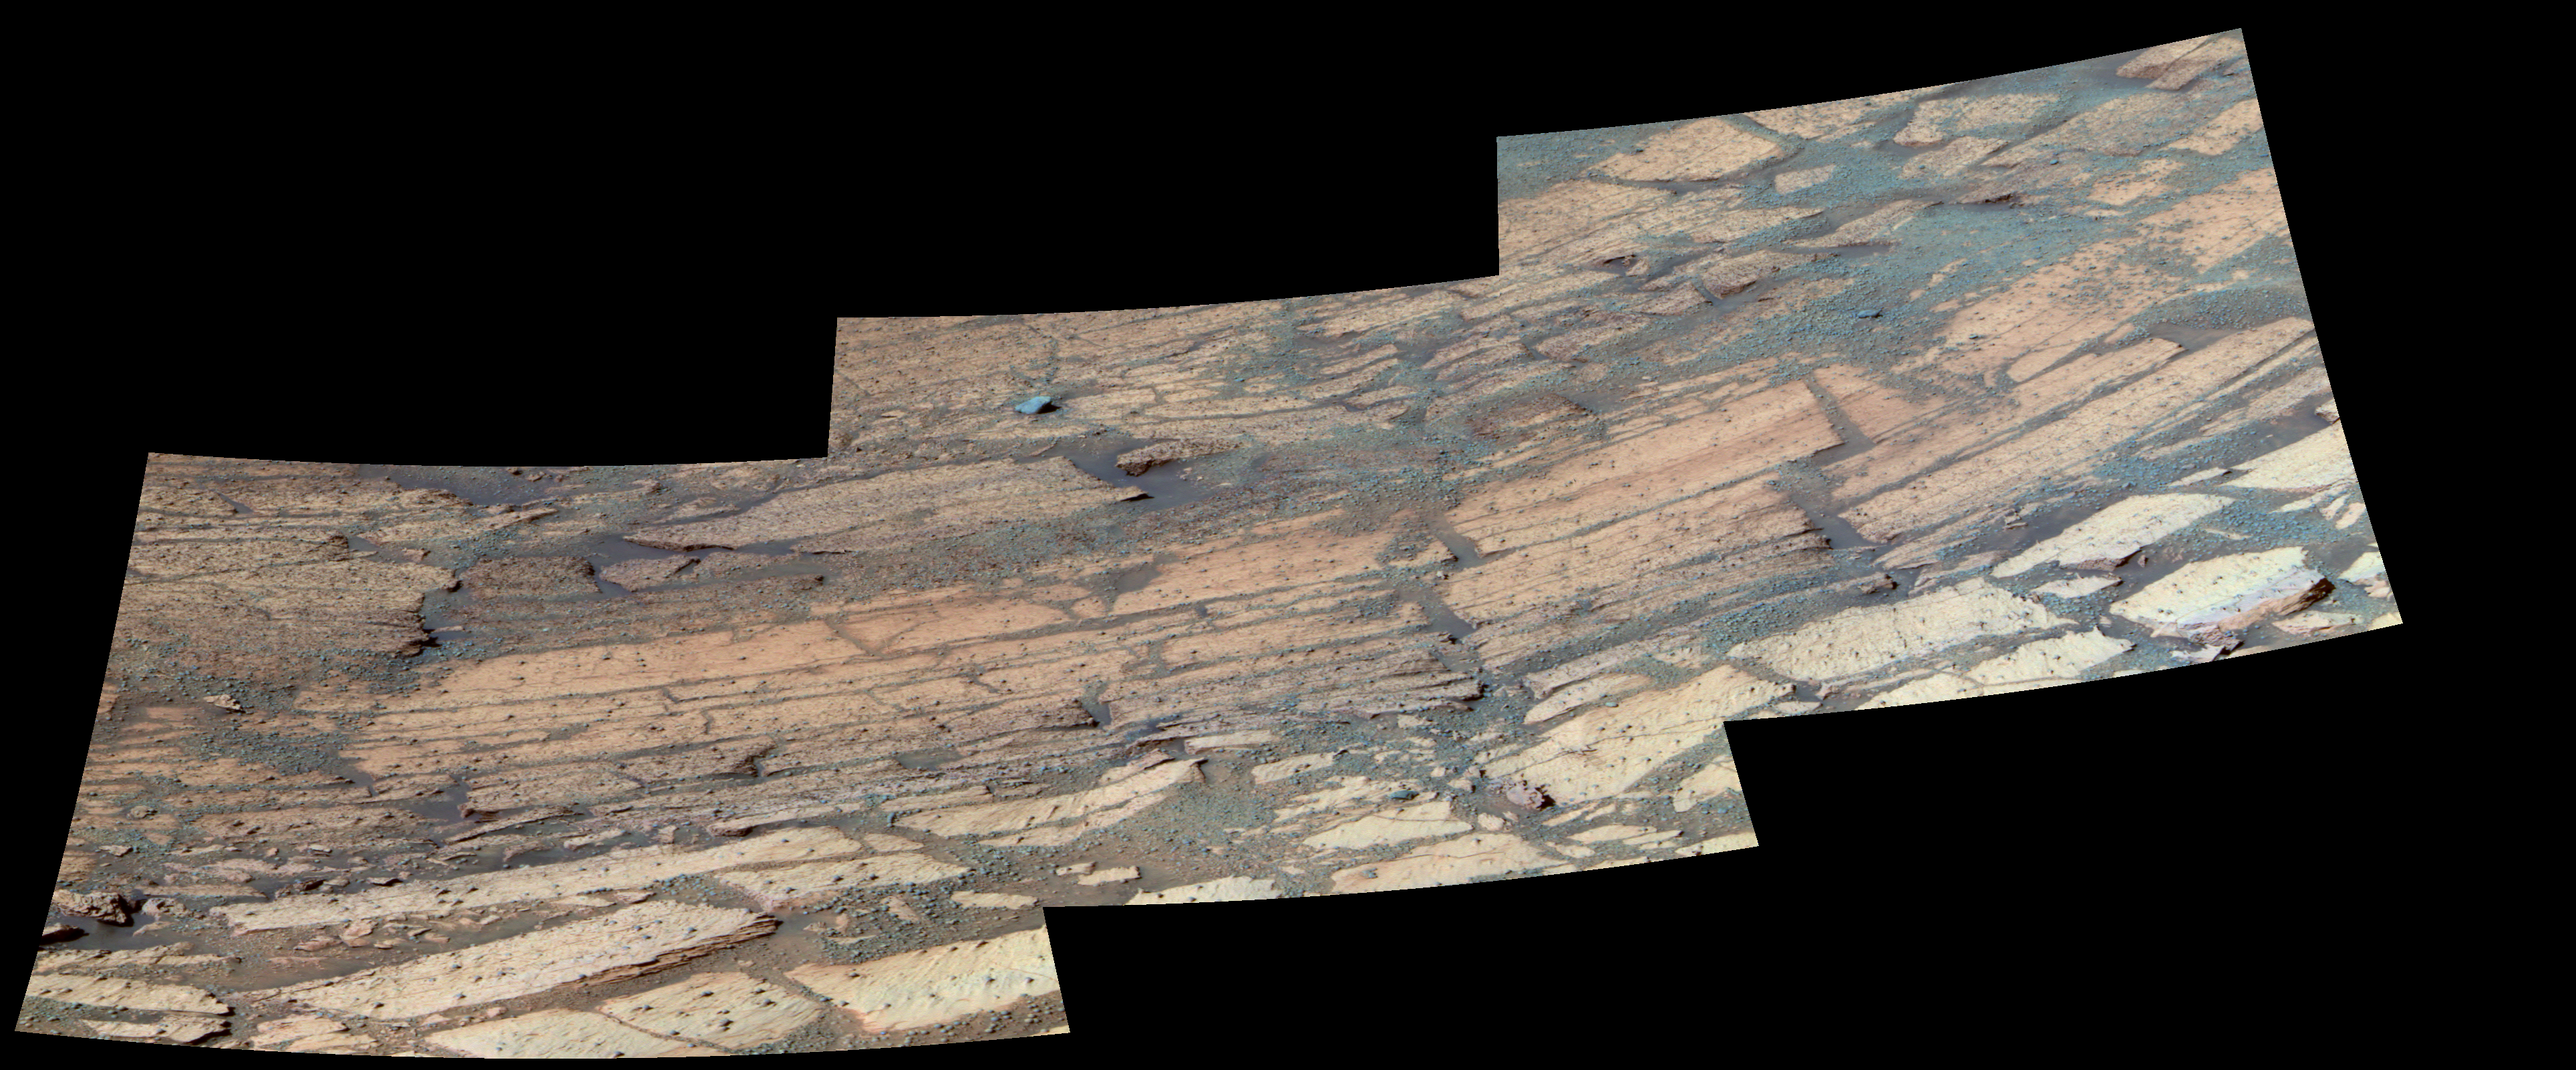

‘Endurance’ Tells Story of Mars’ History

This false-color image mosaic shows the area inside “Endurance Crater” that the Mars Exploration Rover Opportunity has been examining. The rover is currently investigating the distinct layers of rock that make up this region. Each layer is defined by subtle color and texture variations and represents a separate chapter in Mars’ history. The deeper the layer, the farther back in time the rocks were formed. Scientists are “reading” this history book by systematically studying each layer with the rover’s scientific instruments. So far, data from the rover indicates that the top layers are sulfate-rich, like the rocks observed in “Eagle Crater.” This image was taken on sol 134 (June 9, 2004) by Opportunity’s panoramic camera with the 750-, 530- and 430-nanometer filters.

Credit: NASA/JPL/Cornell/USGS